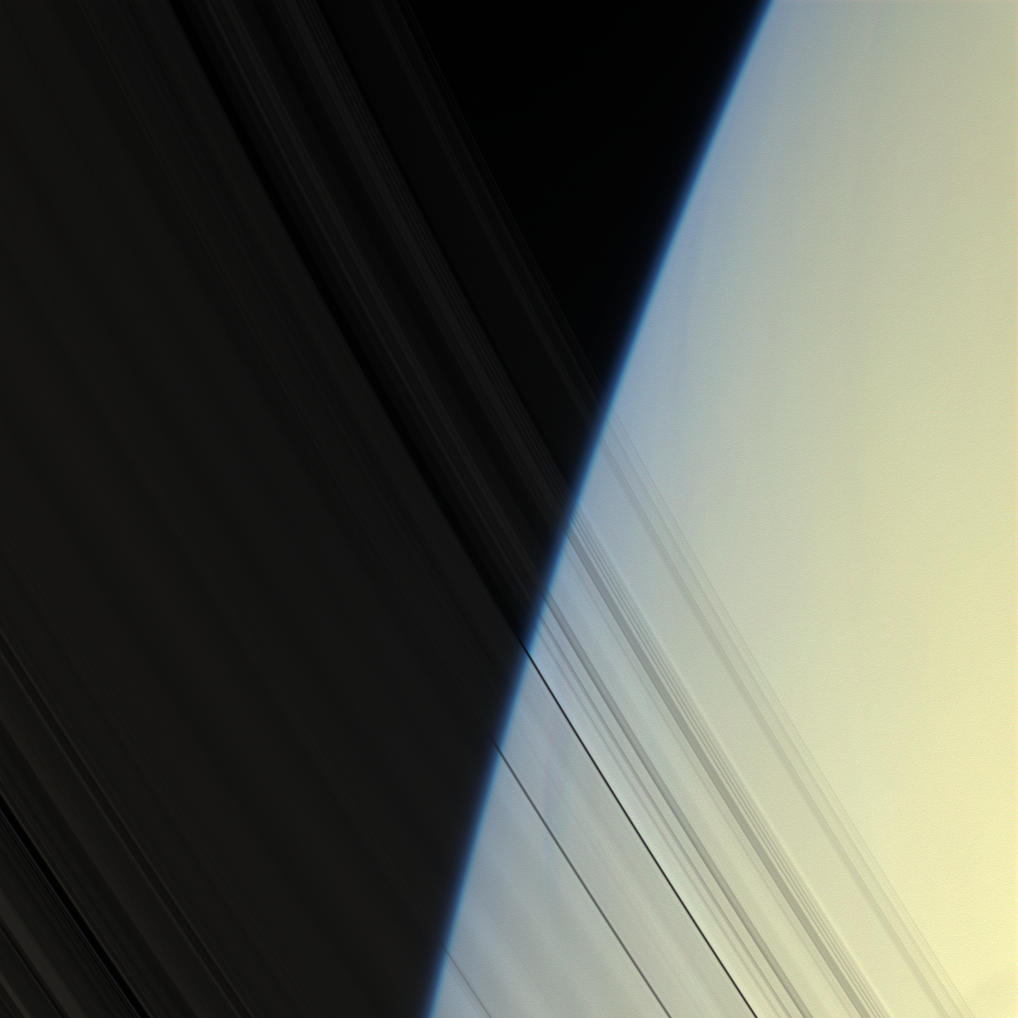

Grooves on Blue

The Cassini spacecraft peers through Saturn’s delicate, translucent inner C ring to see the diffuse blue limb of Saturn’s atmosphere.

This view looks toward the unilluminated side of the rings from about 20 degrees above the ringplane. Images taken using red, green and blue spectral filters were combined to create this natural color view. The images were obtained with the Cassini spacecraft narrow-angle camera on April 25, 2008 at a distance of approximately 1.5 million kilometers (930,000 miles) from Saturn. Image scale is 8 kilometers (5 miles) per pixel. Image scale is 8 kilometers (5 miles) per pixel.

The Cassini-Huygens mission is a cooperative project of NASA, the European Space Agency and the Italian Space Agency. The Jet Propulsion Laboratory, a division of the California Institute of Technology in Pasadena, manages the mission for NASA’s Science Mission Directorate, Washington, D.C. The Cassini orbiter and its two onboard cameras were designed, developed and assembled at JPL. The imaging operations center is based at the Space Science Institute in Boulder, Colo.

Credit: NASA/JPL/Space Science Institute